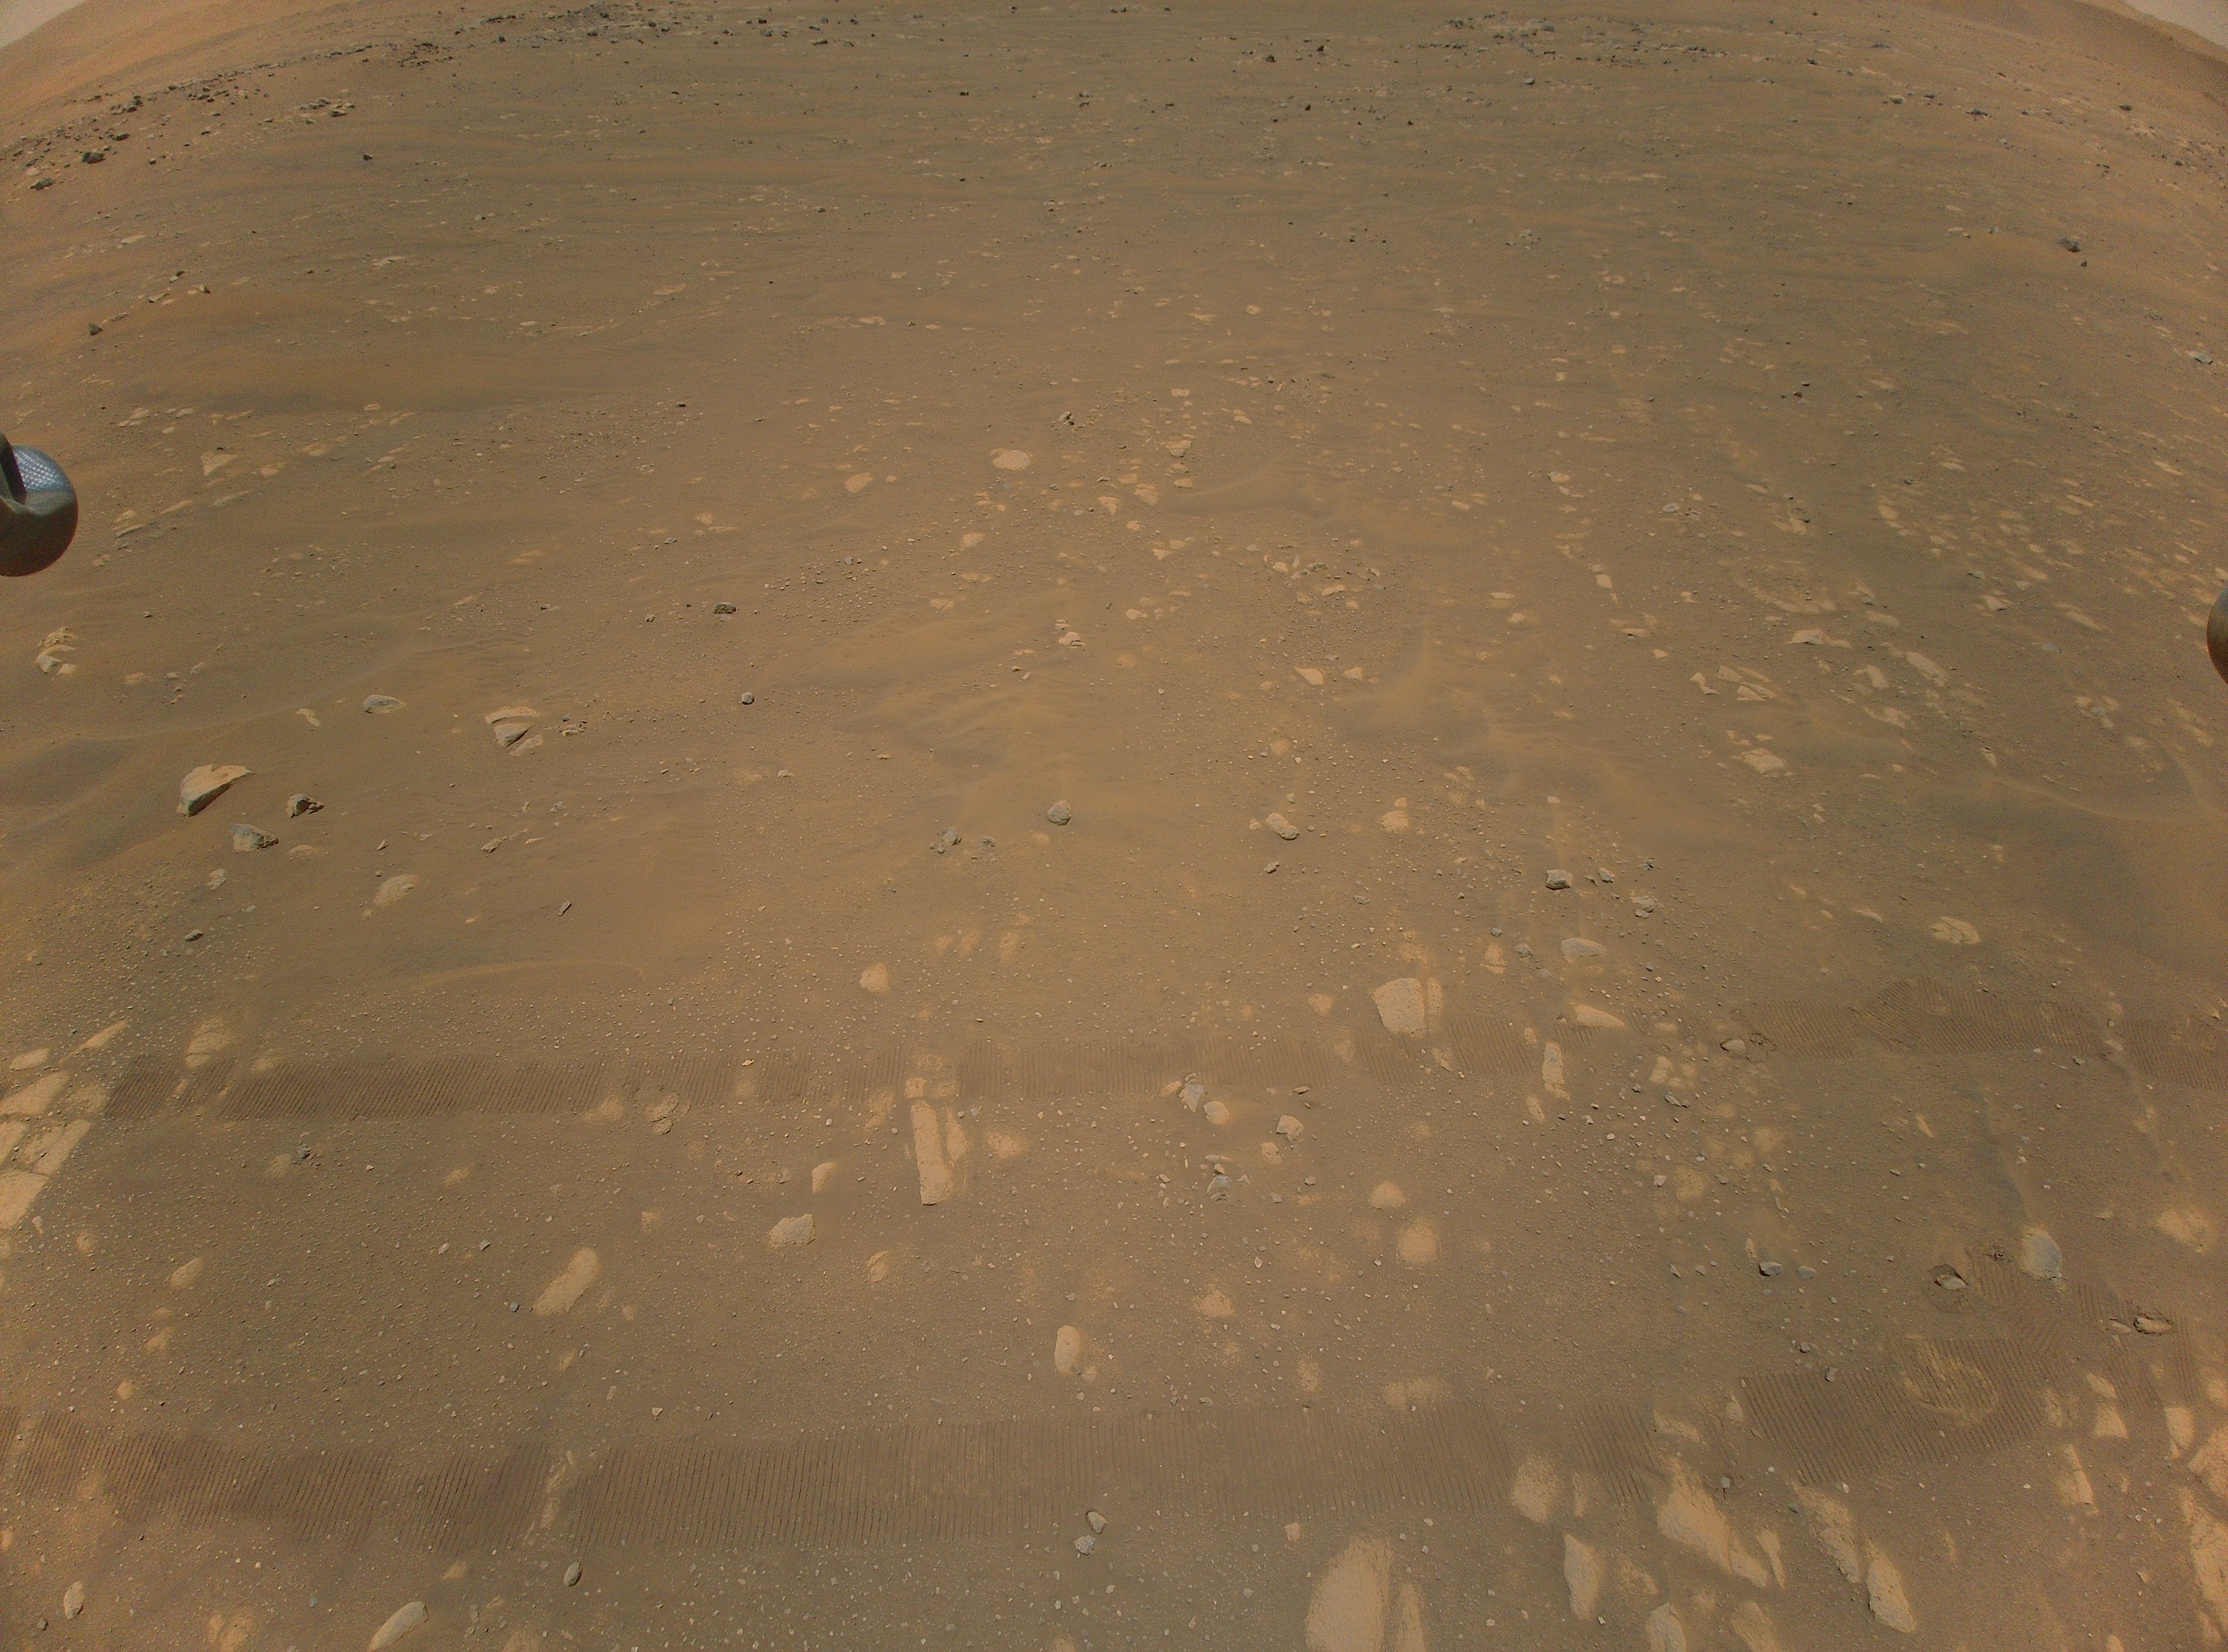

The Third Color Image Taken by Ingenuity

This is the third color image taken by NASA’s Ingenuity helicopter. It was snapped on the helicopter’s second flight, on April 22, 2021, from an altitude of about 17 feet (5.2 meters). Tracks made by NASA’s Perseverance Mars rover can be seen as well.

The Ingenuity Mars Helicopter was built by JPL, which also manages this technology demonstration project for NASA Headquarters. It is supported by NASA’s Science Mission Directorate, Aeronautics Research Mission Directorate, and Space Technology Mission Directorate. NASA’s Ames Research Center and Langley Research Center provided significant flight performance analysis and technical assistance during Ingenuity’s development. AeroVironment Inc., Qualcomm, Snapdragon, and SolAero also provided design assistance and major vehicle components. The Mars Helicopter Delivery System was designed and manufactured by Lockheed Space Systems in Denver.

Credit: NASA/JPL-Caltech